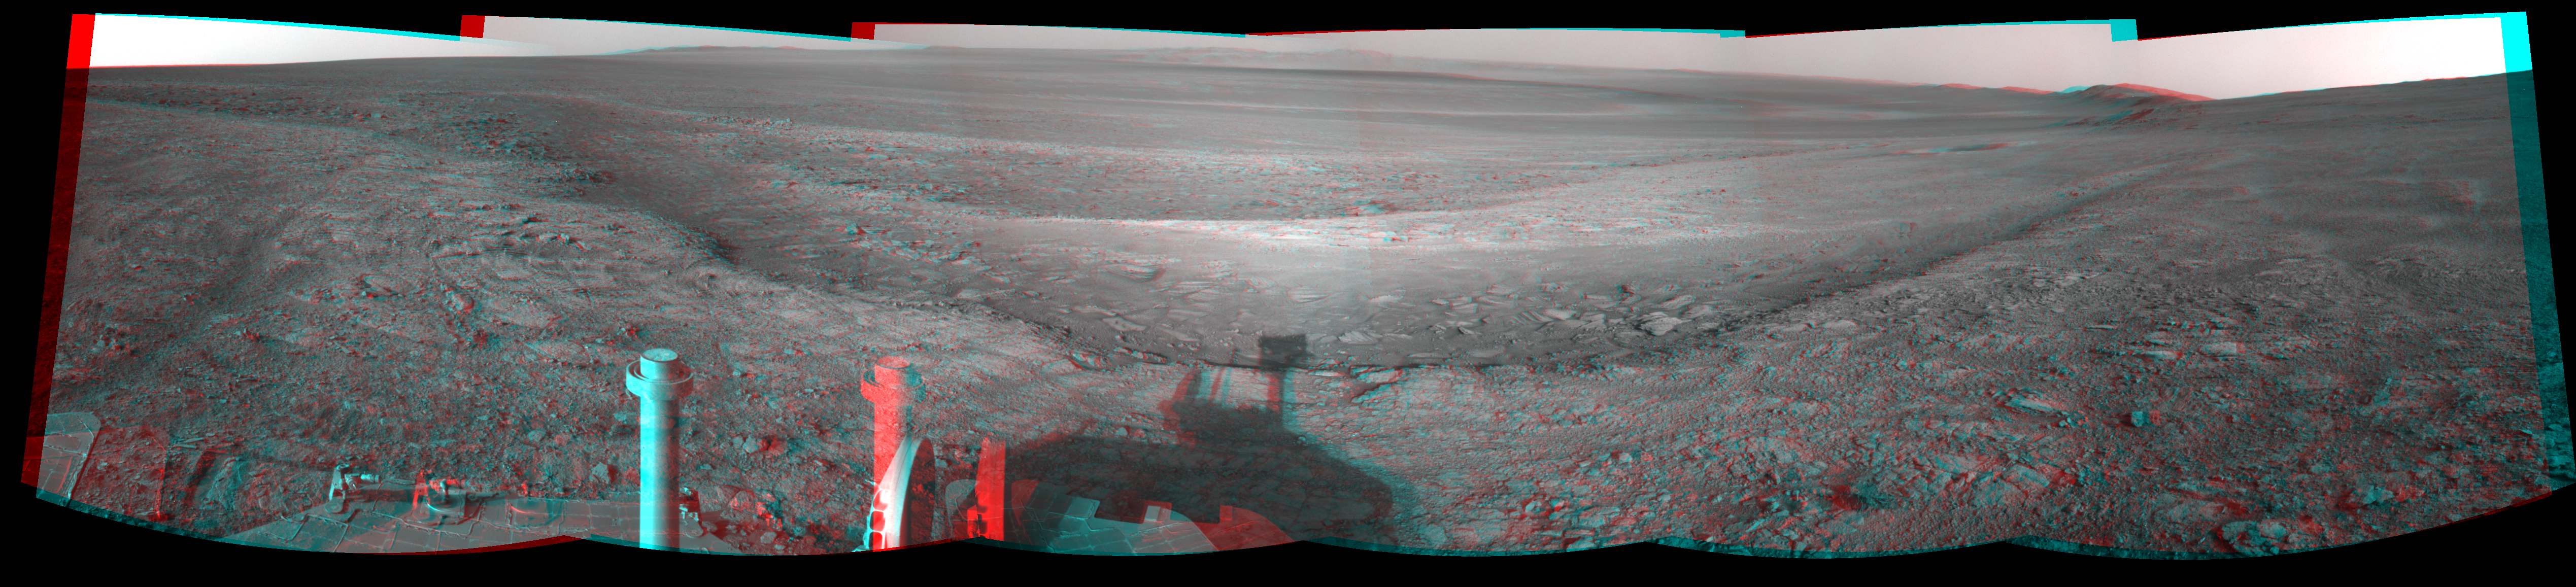

Opportunity Overlooking Endeavour Crater, Stereo View

This stereo view from the navigation camera on NASA’s Mars Exploration Rover Opportunity shows a vista across Endeavour Crater, with the rover’s own shadow in the foreground. The view spans 216 compass degrees, from north at the left to south-southwest on the right. It appears three-dimensional when seen through blue-red glasses with the red lens on the left.

Opportunity has been studying the western rim of Endeavour Crater since arriving there in August 2011. The crater spans 14 miles (22 kilometers) in diameter, by far the largest that Opportunity has visited since it landed on Mars in January 2004.

The component images in this mosaic view were taken during the 3,020th Martian day, or sol, of Opportunity’s work on Mars (July 22, 2012). Figure 1 and Figure 2 are the separate left-eye and right-eye mosaics that are combined into the stereo view.

Credit: NASA/JPL-Caltech